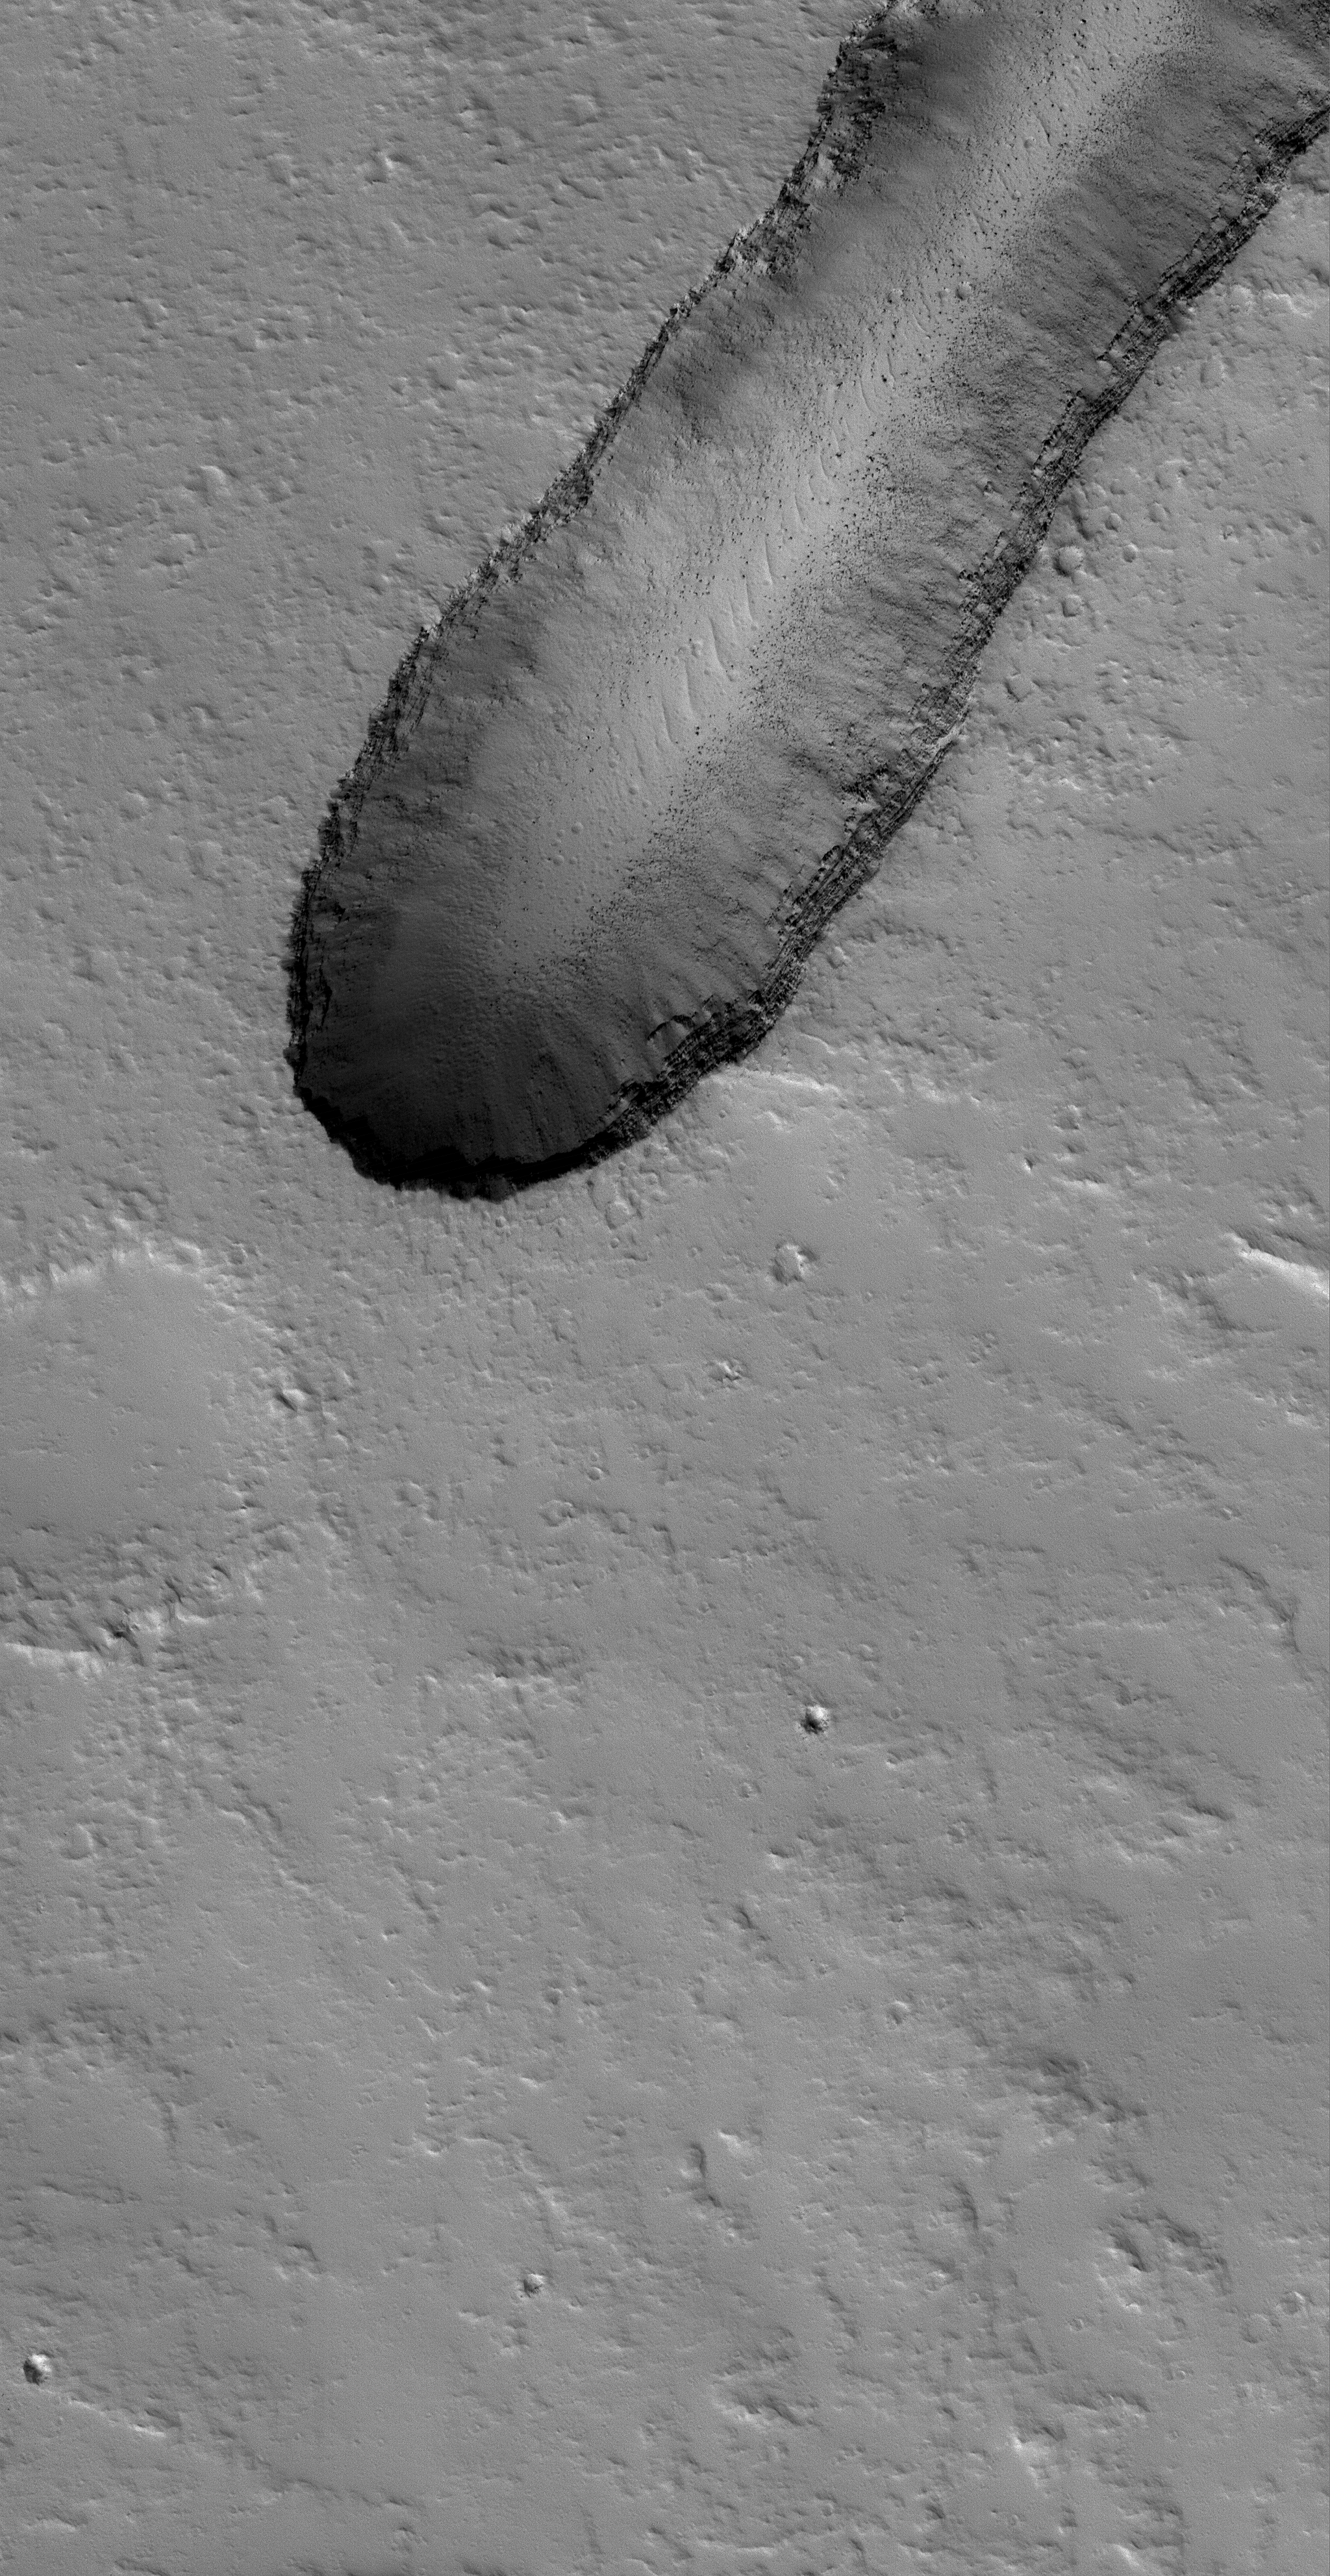

Ascraeus Depression

29 December 2005
This Mars Global Surveyor (MGS) Mars Orbiter Camera (MOC) image shows house-sized boulders and layered volcanic rock exposed in a pit on the north flank of the giant Tharsis volcano, Ascraeus Mons. The pit most likely formed by collapse. Dust mantles much of the surrounding terrain and the pit floor.

Location near: 12.9°N, 101.6°W
Image width: ~3 km (~1.9 mi)
Illumination from: lower left
Season: Southern Winter

Credit: NASA/JPL/Malin Space Science Systems